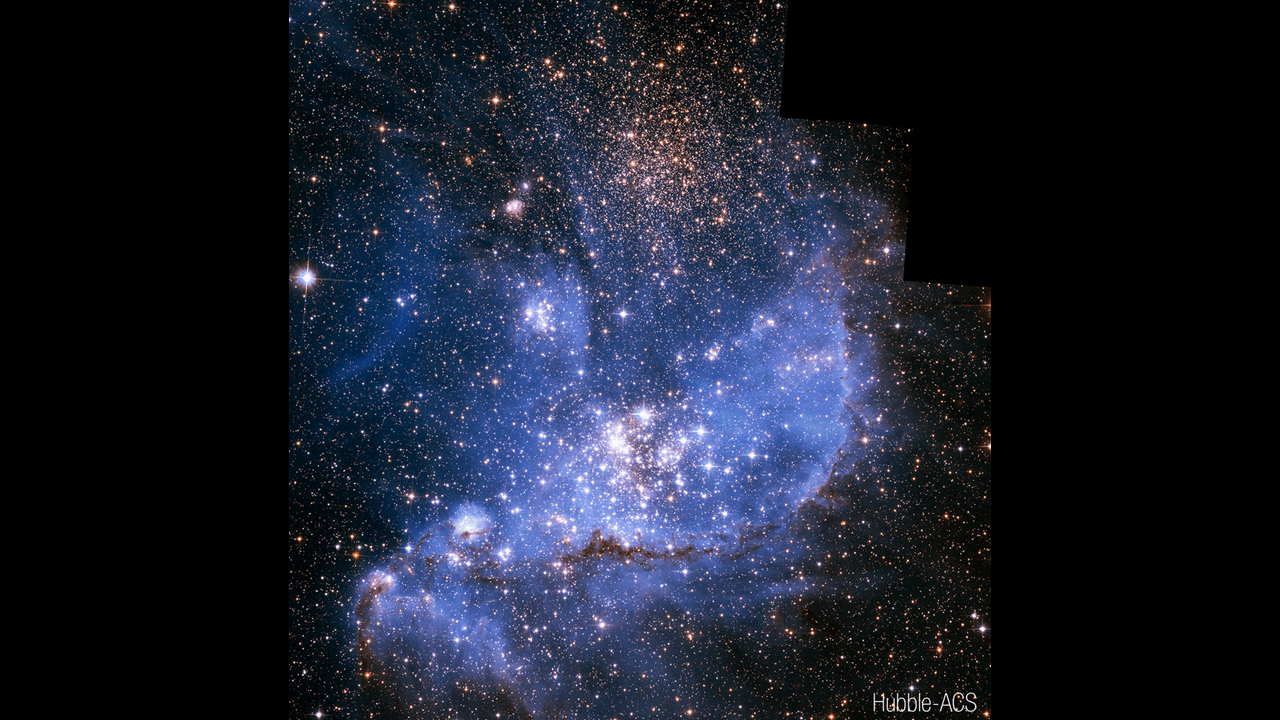

NGC 346 Fade

This video compares images of star-forming region NGC 346 taken in visible light with the Hubble Space Telescope’s ACS instrument, near-infrared with the James Webb Space Telescope’s NIRCam instrument, and mid-infrared with Webb’s MIRI instrument.

Hubble’s visible-light image is filled with thousands of stars, as well as curtains of hydrogen and oxygen gas colored blue. In Webb’s near-infrared image, pink represents energized hydrogen, while orange represents dense, molecular hydrogen. Webb’s mid-infrared image highlights bright patches of star formation, diffuse pink emission from warm dust, and blue filaments of dusty and sooty material.

Credit: Visualization: NASA, ESA, CSA, Alyssa Pagan (STScI)